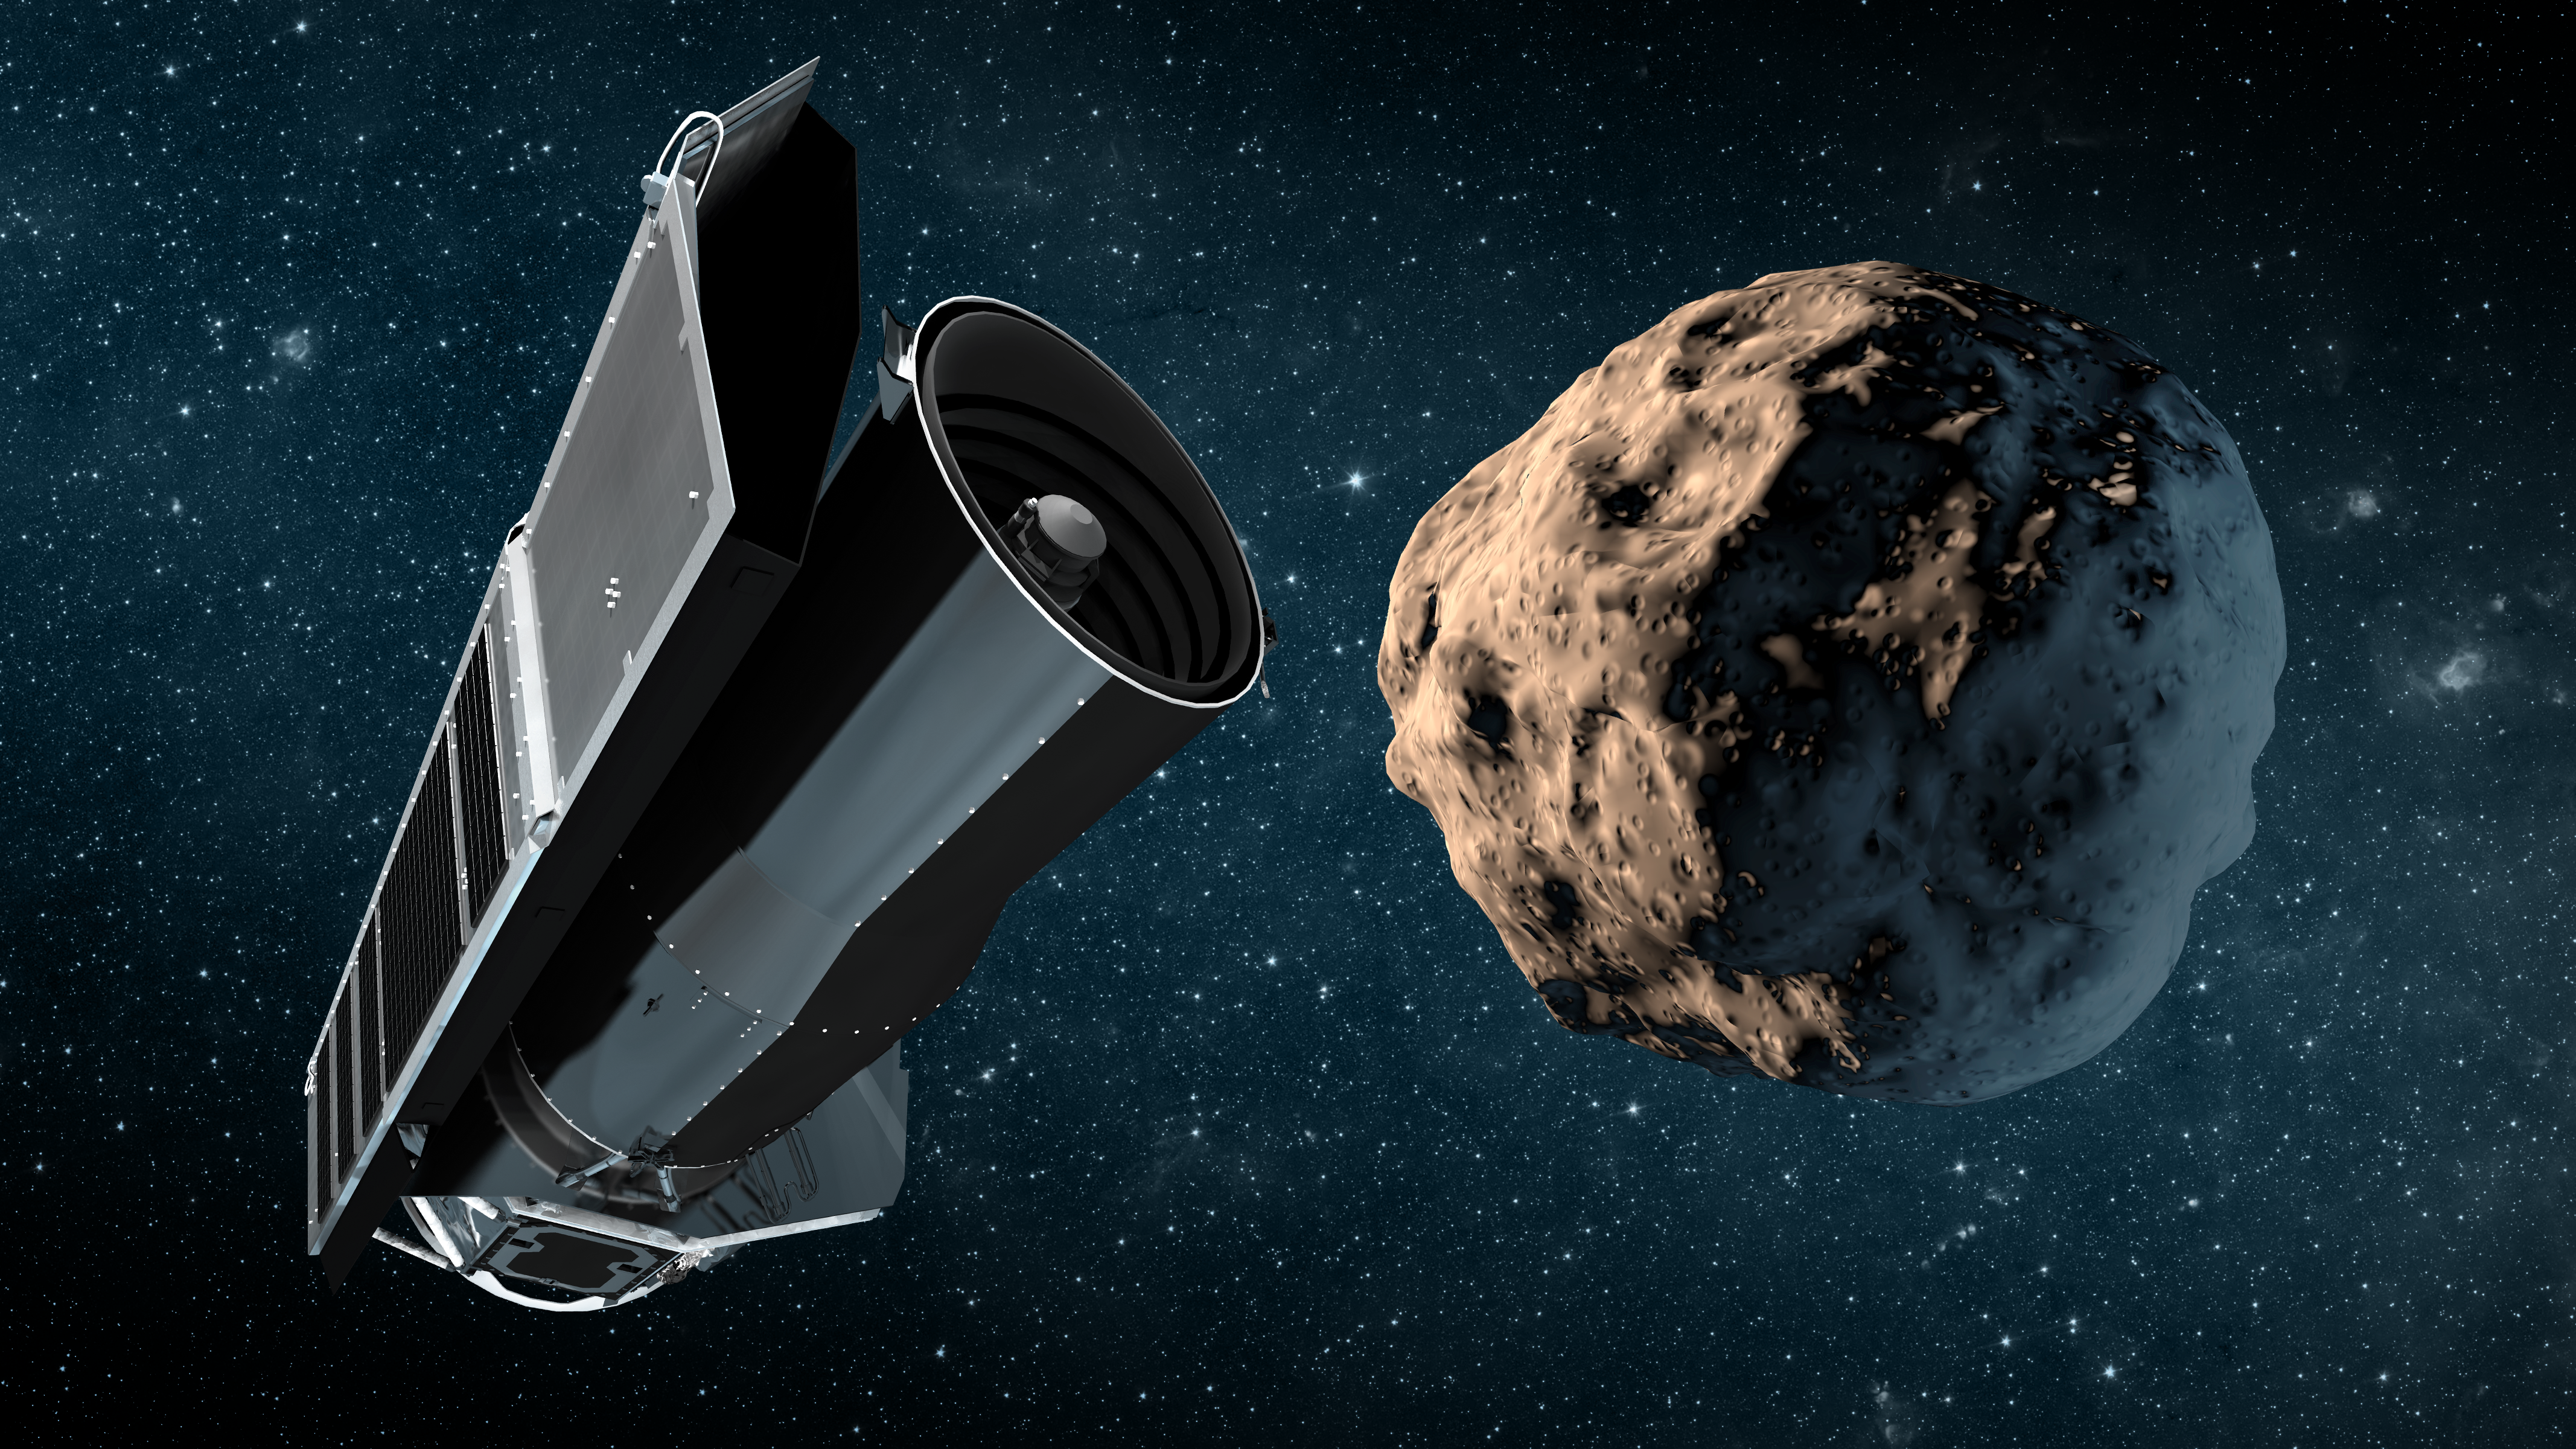

Spitzer's Archive of Asteroids

NASA's Spitzer Space Telescope has taken on a new role for asteroid-hunting astronomers. A new software tool lets astronomers quickly comb through existing datasets to recover detections of newly-discovered asteroids from its 10+ year archive of observations. This "precovery" process extrapolates the path of a known asteroid back in time and checks to see whether at some point it may have serendipitously appeared in any of Spitzer's previous observations.

Making dense archives such as Spitzer's easily accessible should add to the wealth of small Solar System body information obtained by asteroid-hunting missions like NEOWISE. For instance, observations of objects at varying locations in their orbits, where sunlight glints off them at distinct angles like the phases of the Moon, can reveal characteristics about their shapes and textures. Additionally, seeing an object at different points in time also lends a hand in calculating its trajectory through space.

Credit: NASA/JPL-Caltech/T. Pyle (IPAC)